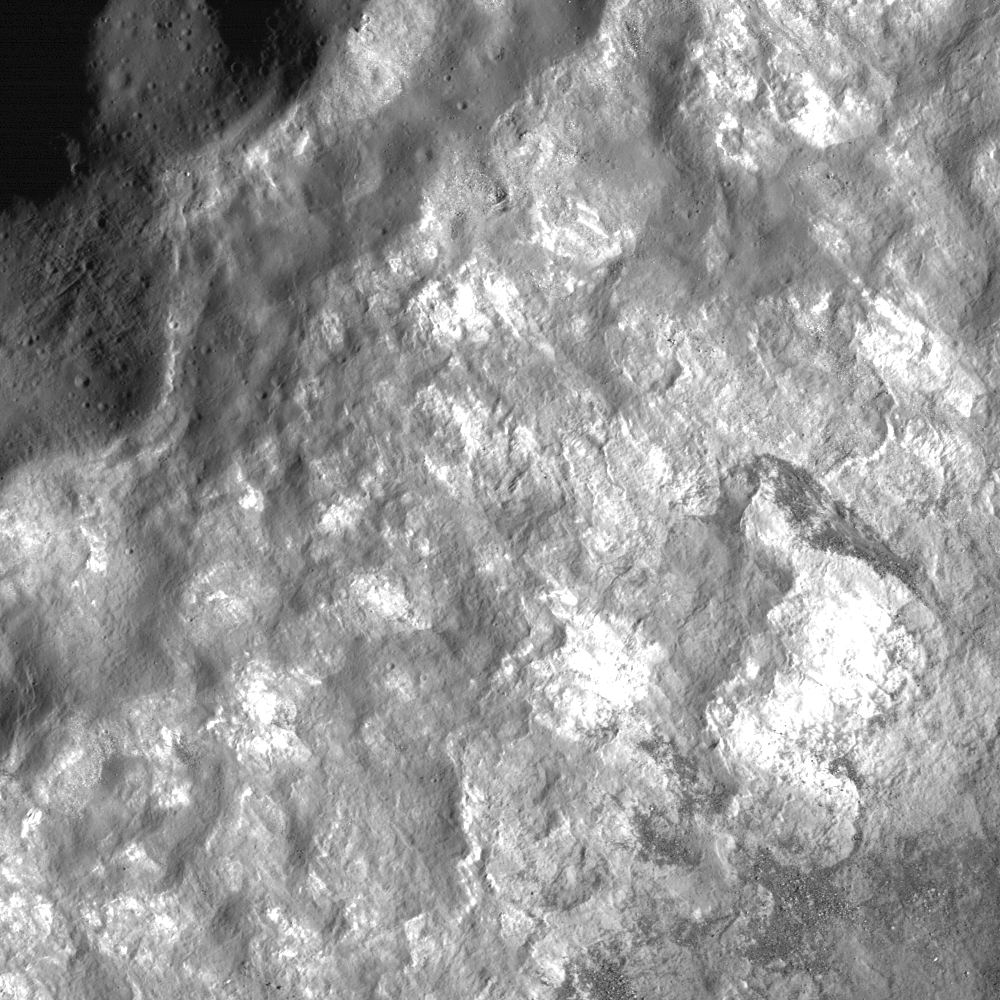

Not your Average Complex Crater

The small, irregular terraces on the walls of Bürg Crater and the debris piles and outcropping wall material, with strong variations in reflectance, only hint at the geologic diversity of this complex crater. Bürg’s crater rim is on the upper left, with downslope direction toward the lower right. Illumination is from the right, image width is 870 meters, or 2854 feet, LROC NAC M116139887R.

NASA’s Goddard Space Flight Center built and manages the mission for the Exploration Systems Mission Directorate at NASA Headquarters in Washington. The Lunar Reconnaissance Orbiter Camera was designed to acquire data for landing site certification and to conduct polar illumination studies and global mapping. Operated by Arizona State University, LROC consists of a pair of narrow-angle cameras (NAC) and a single wide-angle camera (WAC). The mission is expected to return over 70 terabytes of image data.

Credit: NASA/GSFC/Arizona State University